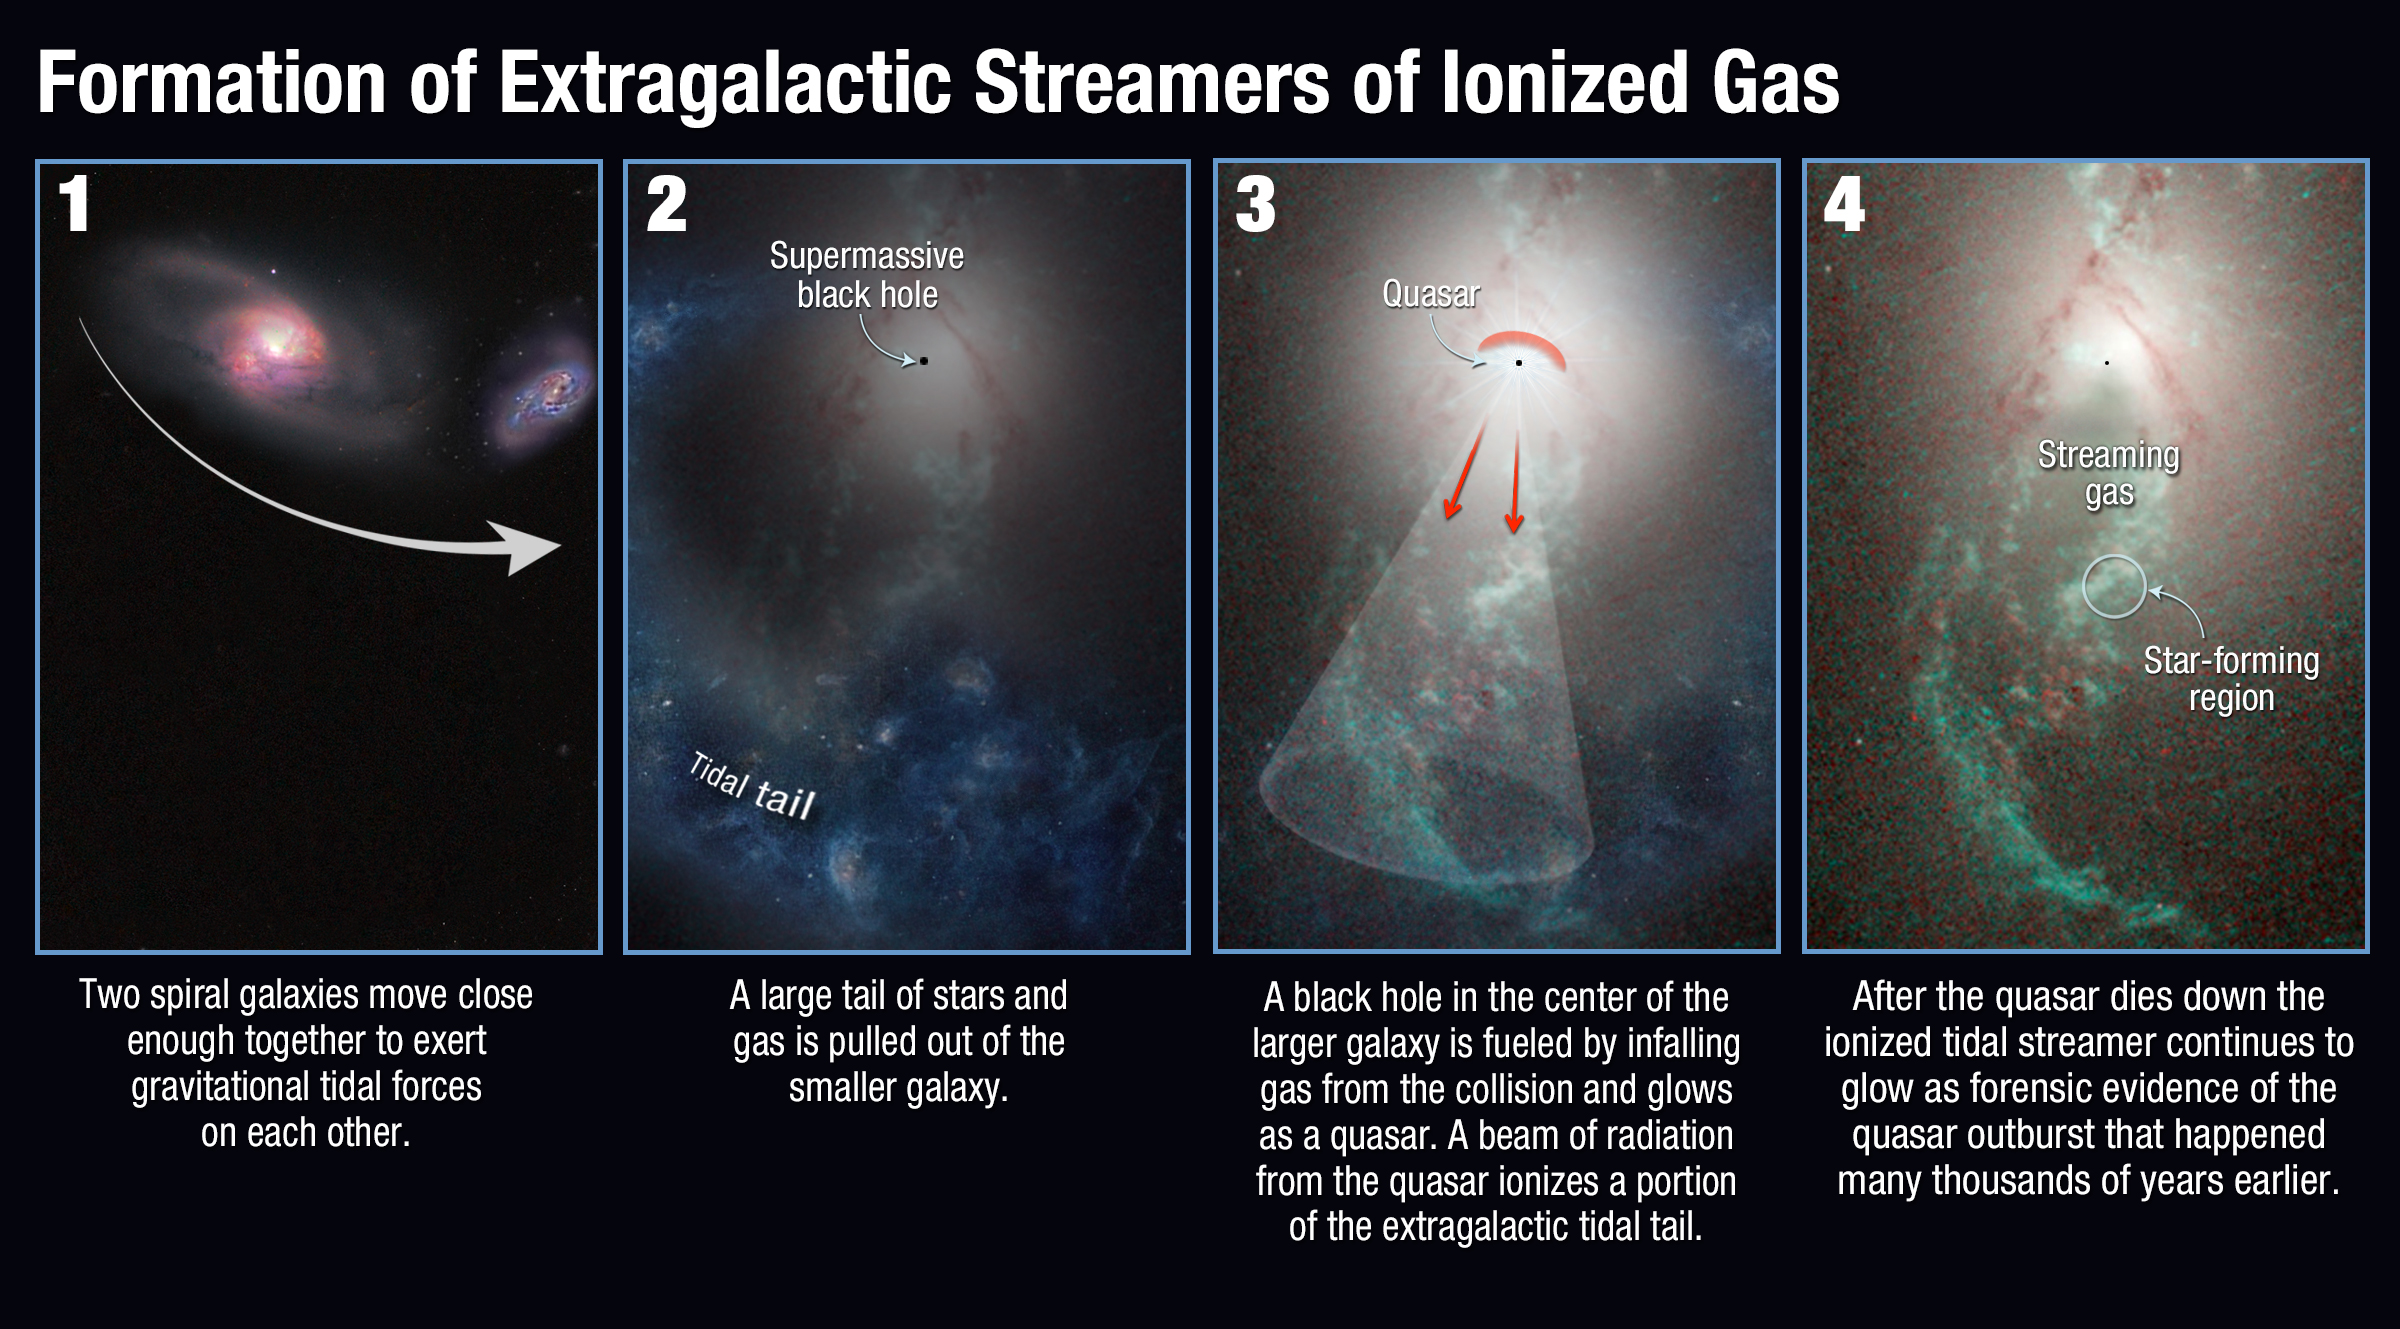

Formation of Extragalactic Streamers of Ionized Gas

This diagram illustrates how mysterious glowing streamers of gas are formed and then illuminated around colliding galaxies.

Credit: NASA, ESA, and A. Feild (STScI)